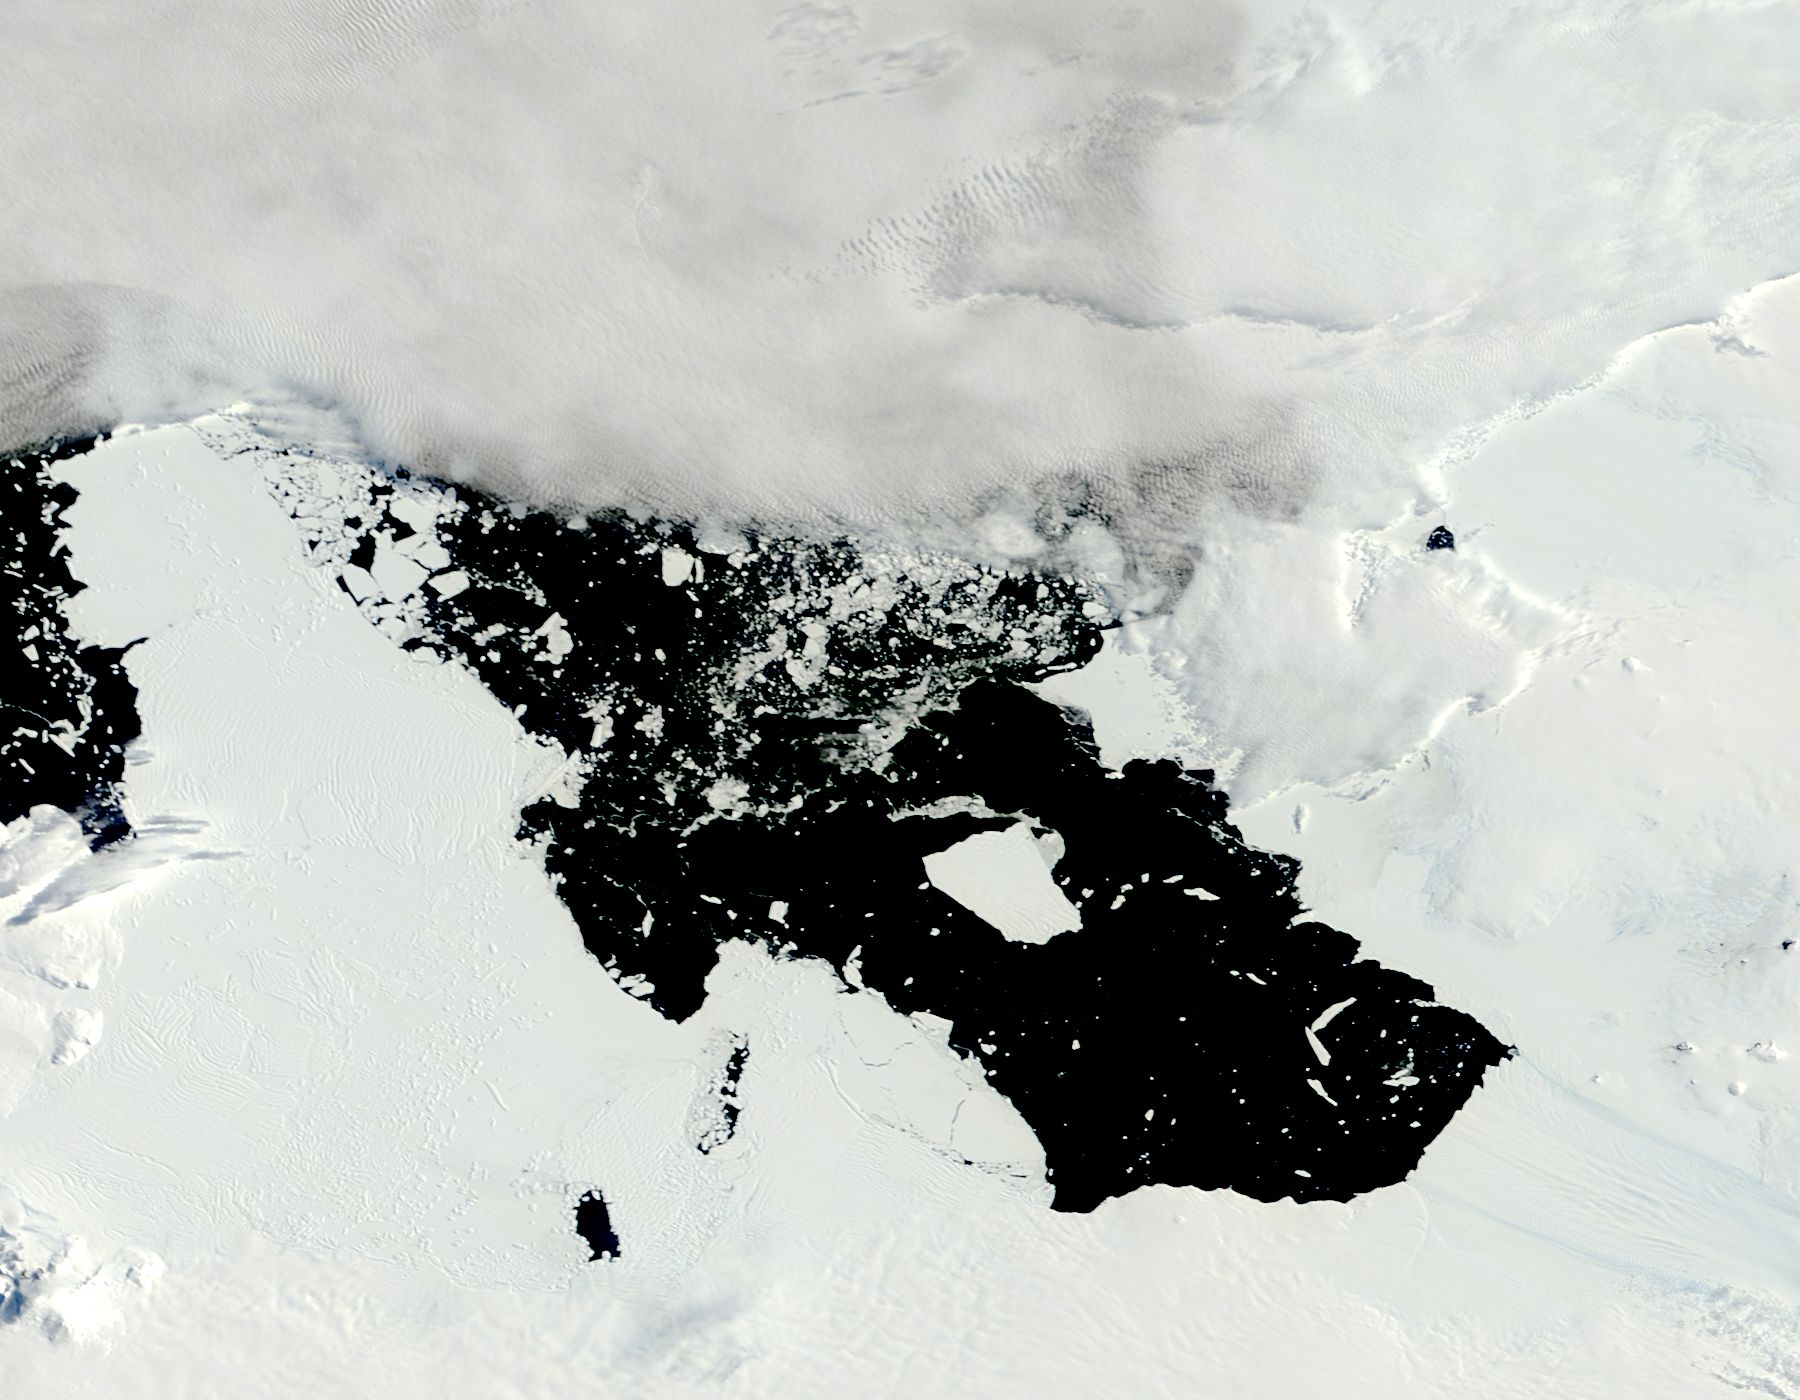

Iceberg from Pine Island Glacier, Antarctica

The voyage of Iceberg B-31 continued in January, 2014 as the giant iceberg drifted over the frigid waters of Pine Island Bay and widened the gap between the newly-calved iceberg and the “mother” glacier. Between November 9 and 11, 20143 a giant crack in the Pine Island Glacier gave completely away, liberating Iceberg B-31 from the end of the glacial tongue. The new iceberg was estimated to be 35 km by 20 km (21 mi by 12 mi) in size – or roughly the size of Singapore. On January 5, 2014 the Moderate Resolution Imaging Spectroradiometer (MODIS) aboard NASA’s Terra satellite captured this true-color image of B-31 floating in the center of Pine Island Bay on an approach to the Amundsen Sea. Pine Island Glacier can be seen on the upper right coast of the bay, and is marked by parallel lines in the ice. According to measurements reported by the National U.S. Ice Center, on January 10, B-31 was maintaining its size, and was located at 74°24'S and 104°33'W.

Credit: NASA/GSFC/Jeff Schmaltz/MODIS Land Rapid Response Team